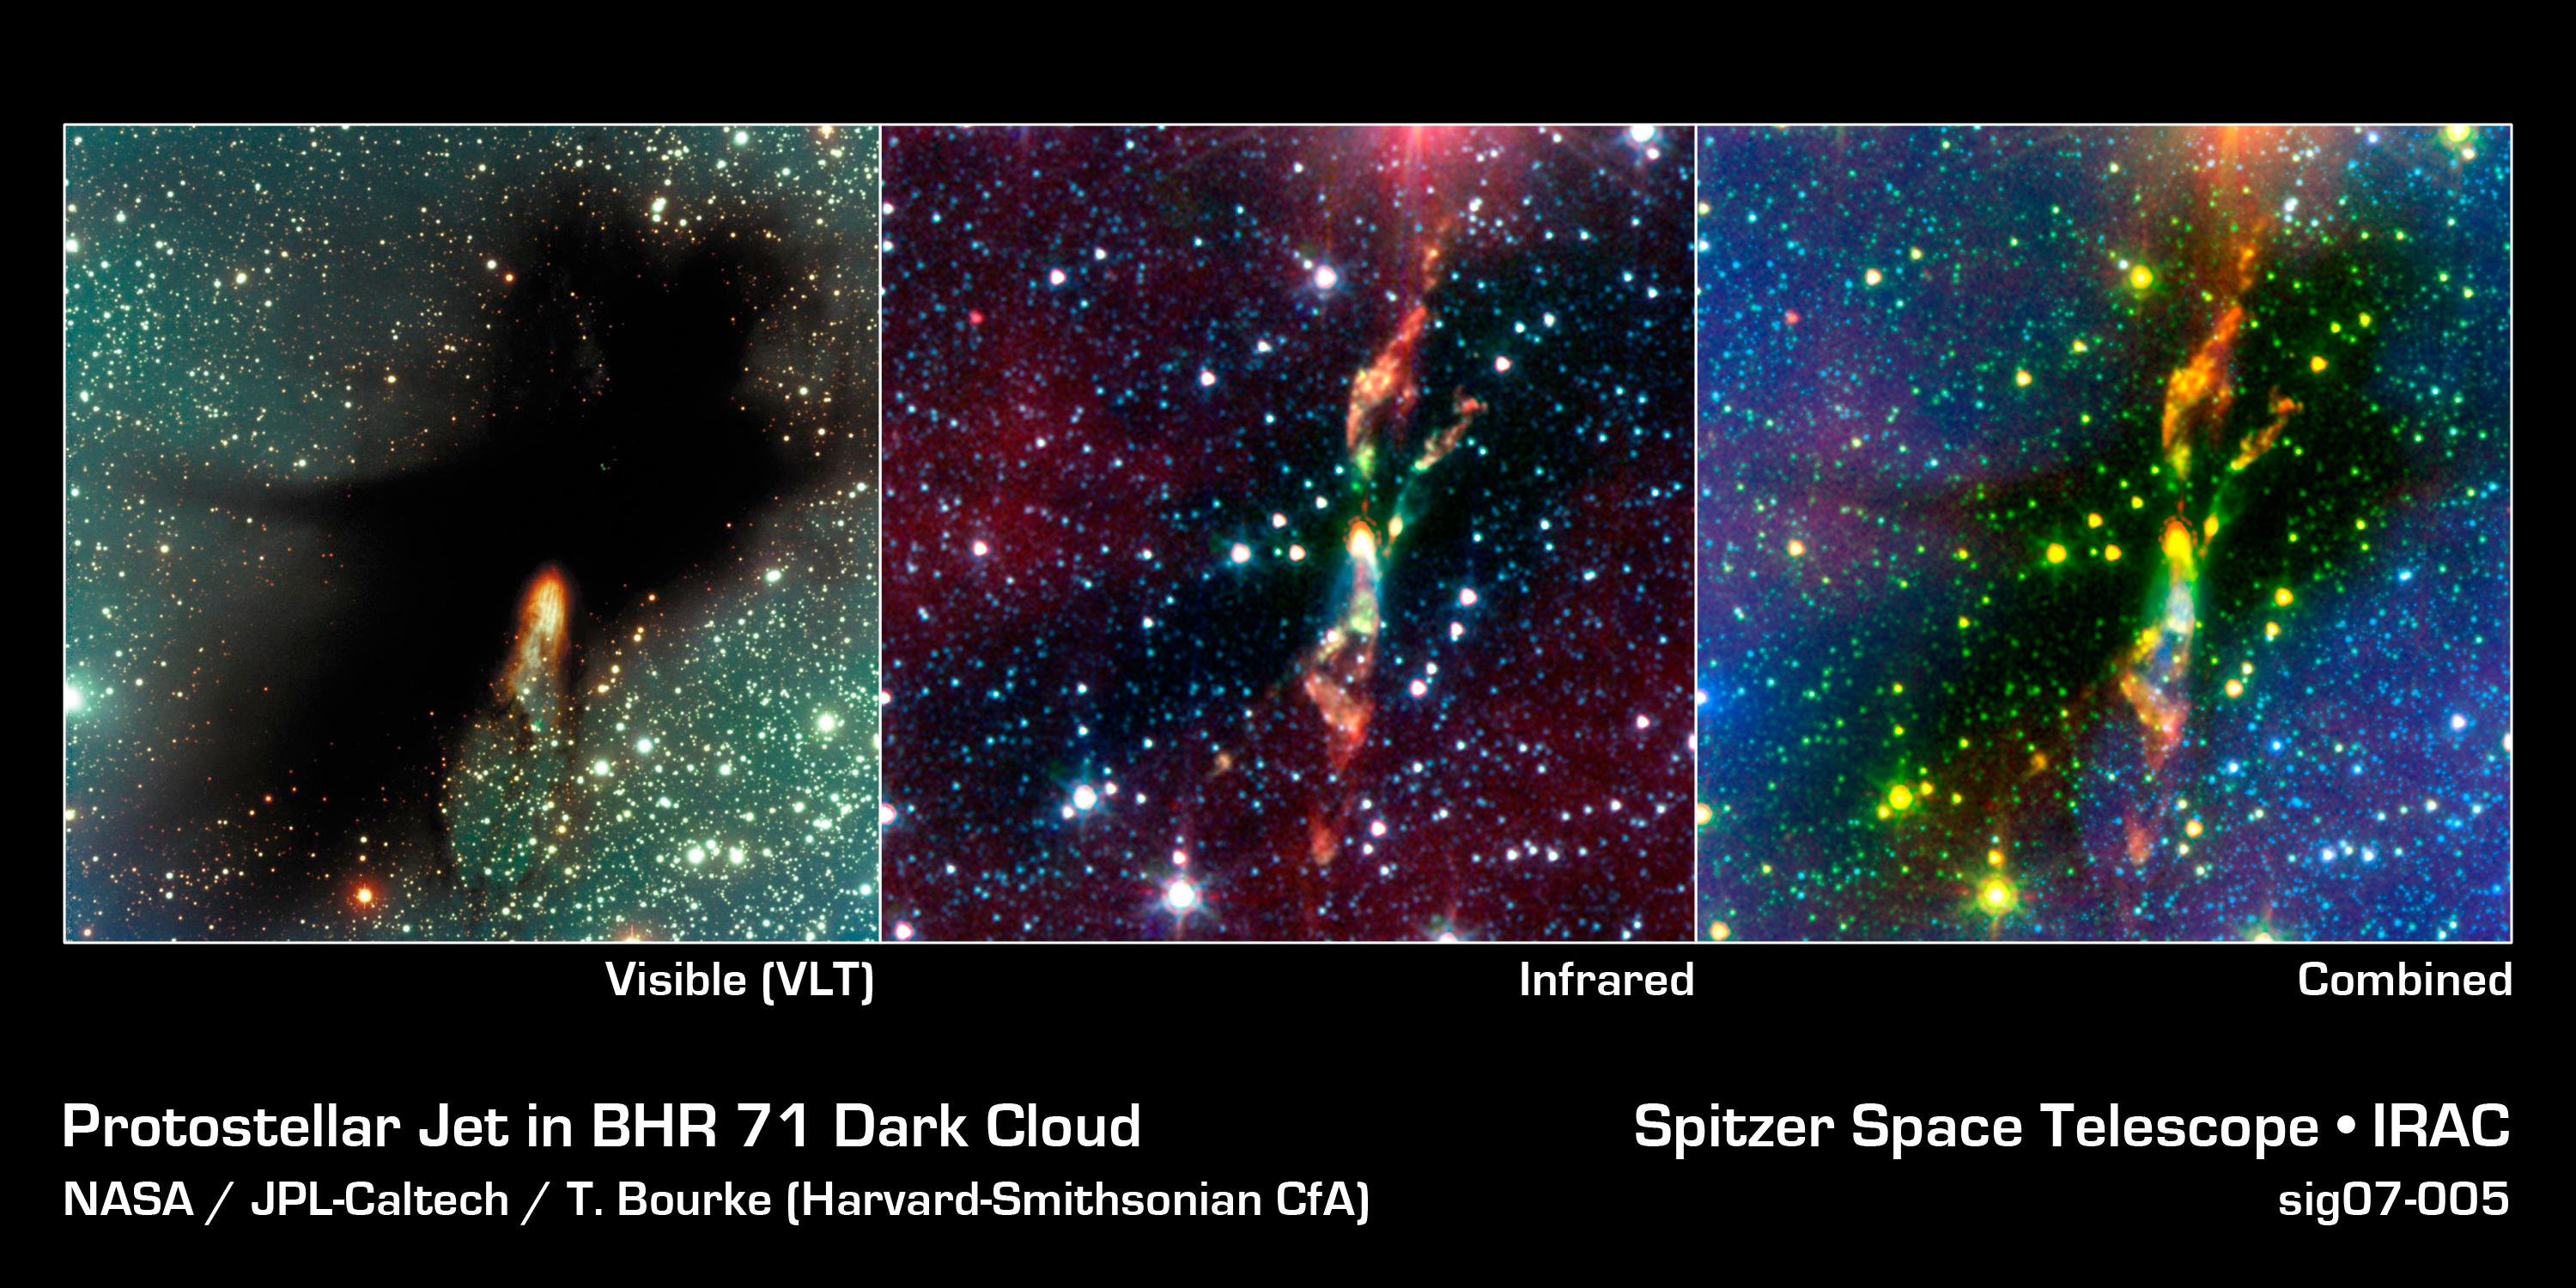

Spitzer Digs Up Hidden Stars in a Dark Molecular Cloud

Two rambunctious young stars are destroying their natal dust cloud with powerful jets of radiation, in an infrared image from NASA's Spitzer Space Telescope. The stars are located approximately 600 light-years away in a cosmic cloud called BHR 71.

In visible light (left panel), BHR 71 is just a large black structure. The burst of yellow light toward the bottom of the cloud is the only indication that stars might be forming inside.

In infrared light (center panel), the baby stars are shown as the bright yellow smudges toward the center. Both of these yellow spots have wisps of green shooting out of them. The green wisps reveal the beginning of a jet. Like a rainbow, the jet begins as green, then transitions to orange, and red toward the end.

The combined visible-light and infrared composite (right) shows that a young star's powerful jet is responsible for the rupture at the bottom of the dense cloud in the visible-light image. Astronomers know this because burst of light in the visible-light image overlaps exactly with a jet spouting-out of the left star, in the infrared image.

The jets' changing colors reveals a cooling effect, and may suggest that the young stars are spouting out radiation in regular bursts. The green tints at the beginning of the jet reveal really hot hydrogen gas, the orange shows warm gas, and the reddish wisps at the end represent the coolest gas.

The fact that gas toward the beginning of the jet is hotter than gas near the middle suggests that the stars must give off regular bursts of energy -- and the material closest to the star is being heated by shockwaves from a recent stellar outburst. Meanwhile, the tints of orange reveal gas that is currently being heated by shockwaves from a previous stellar outburst. By the time these shockwaves reach the end of the jet, they have slowed down so significantly that the gas is only heated a little, and looks red.

The combination of views also brings out some striking details that evaded visible-light detection. For example, the yellow dots scattered throughout the image are actually young stars forming inside BHR 71. Spitzer also uncovered another young star with jets, located to the right of the powerful jet seen in the visible-light image.

Spitzer can see details that visible-light telescopes don't, because its infrared instruments are sensitive to "heat."

The infrared image is made up of data from Spitzer's infrared array camera. Blue shows infrared light at 3.6 microns, green is light at 4.5 microns, and red is light at 8.0 microns.

Credit: NASA/JPL-Caltech/T. Bourke (Harvard-Smithsonian CfA)